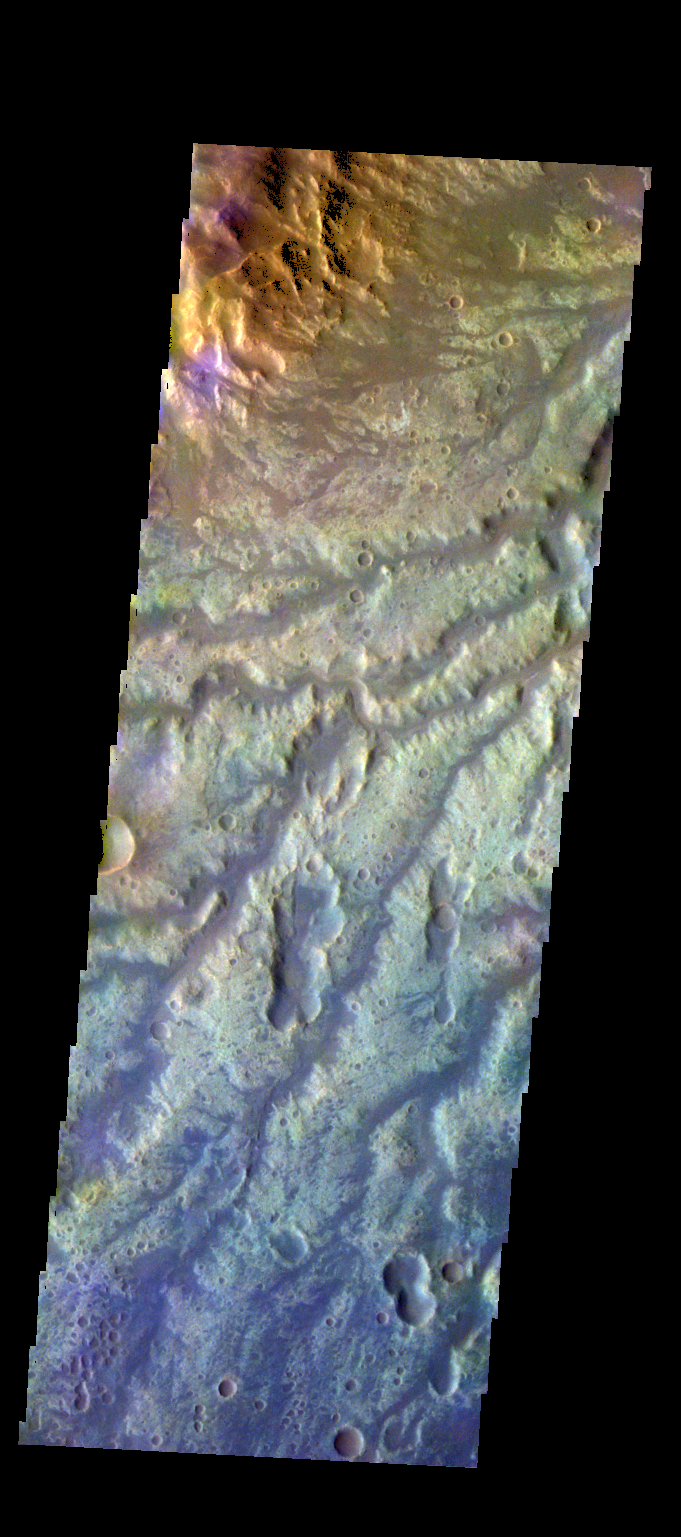

Arda Valles – False Color

The THEMIS VIS camera contains 5 filters. The data from different filters can be combined in multiple ways to create a false color image. These false color images may reveal subtle variations of the surface not easily identified in a single band image. Today’s false color image shows some of the many channels that make up Arda Valles.

Credit: NASA/JPL-Caltech/ASU